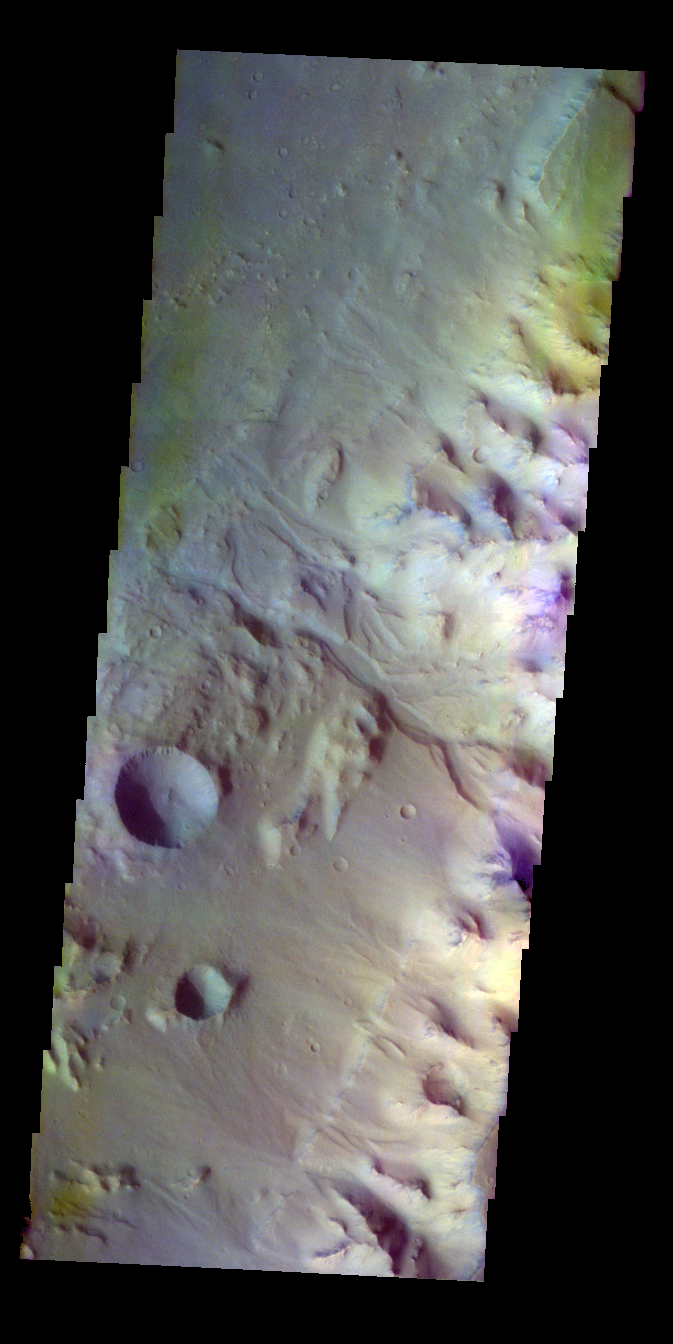

Highland Margin – False Color

The THEMIS VIS camera contains 5 filters. The data from different filters can be combined in multiple ways to create a false color image. These false color images may reveal subtle variations of the surface not easily identified in a single band image. Today’s false color image shows the margin between the highlands of Margaritifer Terra and Eos Chasma. An unnamed channel in the center of the image empties into the chasma.

Credit: NASA/JPL-Caltech/ASU